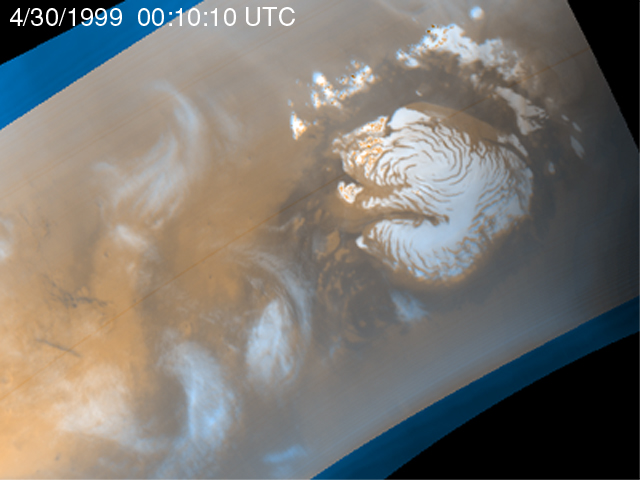

Martian Storm 04/30/99

It is mid-summer in the northern hemisphere of Mars–a time of enhanced heating that leads to the release of water vapor into the atmosphere. In the north polar region, temperature differences between bright areas of year-round ice and dark areas of sand and rock create strong winds that mix the atmosphere and create waves of clouds that swirl around the polar cap. Sometimes, as seen during the Viking mission, these winds form tight cyclones; other times, they weave an intricate pattern reflecting the turbulence of the circulation of the atmosphere.

This image is the first of five that are part of an animation that shows four days of observations of a representative portion of the northern hemisphere.

Malin Space Science Systems and the California Institute of Technology built the MOC using spare hardware from the Mars Observer mission. MSSS operates the camera from its facilities in San Diego, CA. The Jet Propulsion Laboratory’s Mars Surveyor Operations Project operates the Mars Global Surveyor spacecraft with its industrial partner, Lockheed Martin Astronautics, from facilities in Pasadena, CA and Denver, CO.

Credit: NASA/JPL/MSSS